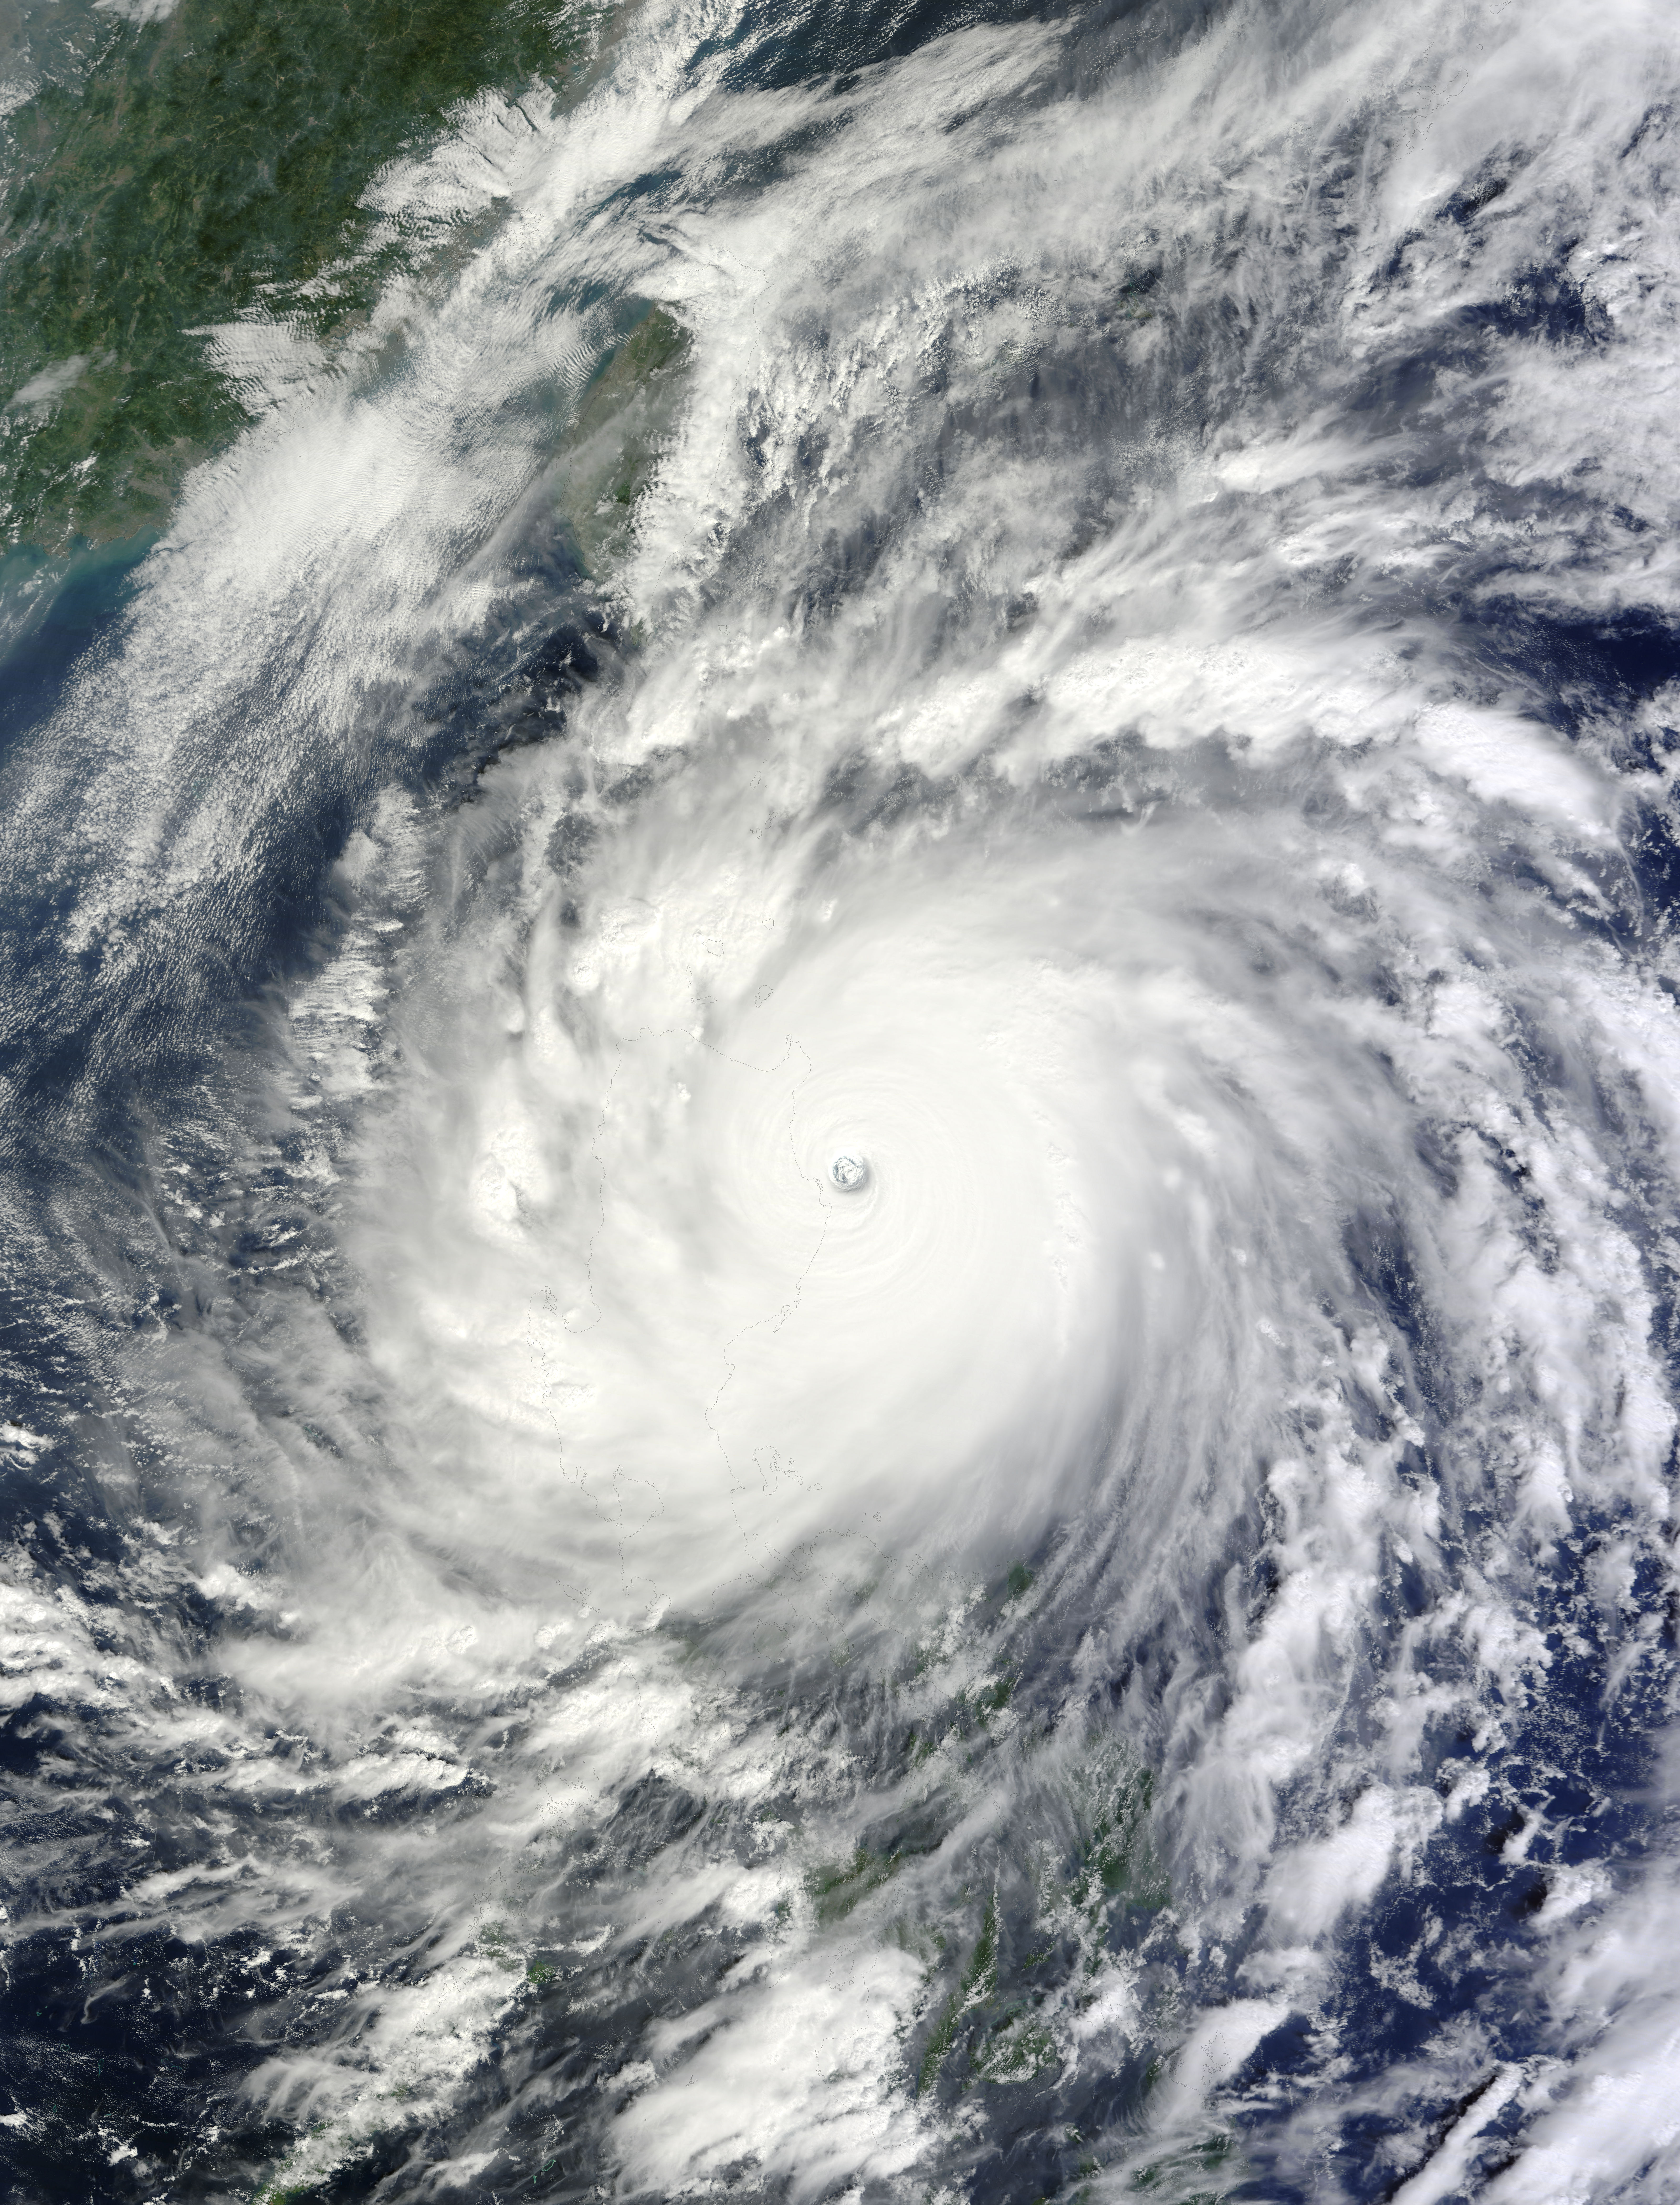

NASA's Terra Satellite Catches Powerful Supertyphoon Megi

NASA image captured Oct. 18, 2010 at 02:35 UTC Typhoon Megi (15W) over the Philippines. The Moderate Resolution Imaging Spectroradiometer (MODIS) on NASA’s Terra satellite at 10:35 a.m. Philippine Time (02:35 UTC) on October 18, 2010. Megi was bearing down on Palanan Bay as a “super typhoon” with category 5 strength on the Saffir Simpson scale.

Credit: NASA Goddard MODIS Rapid Response Team